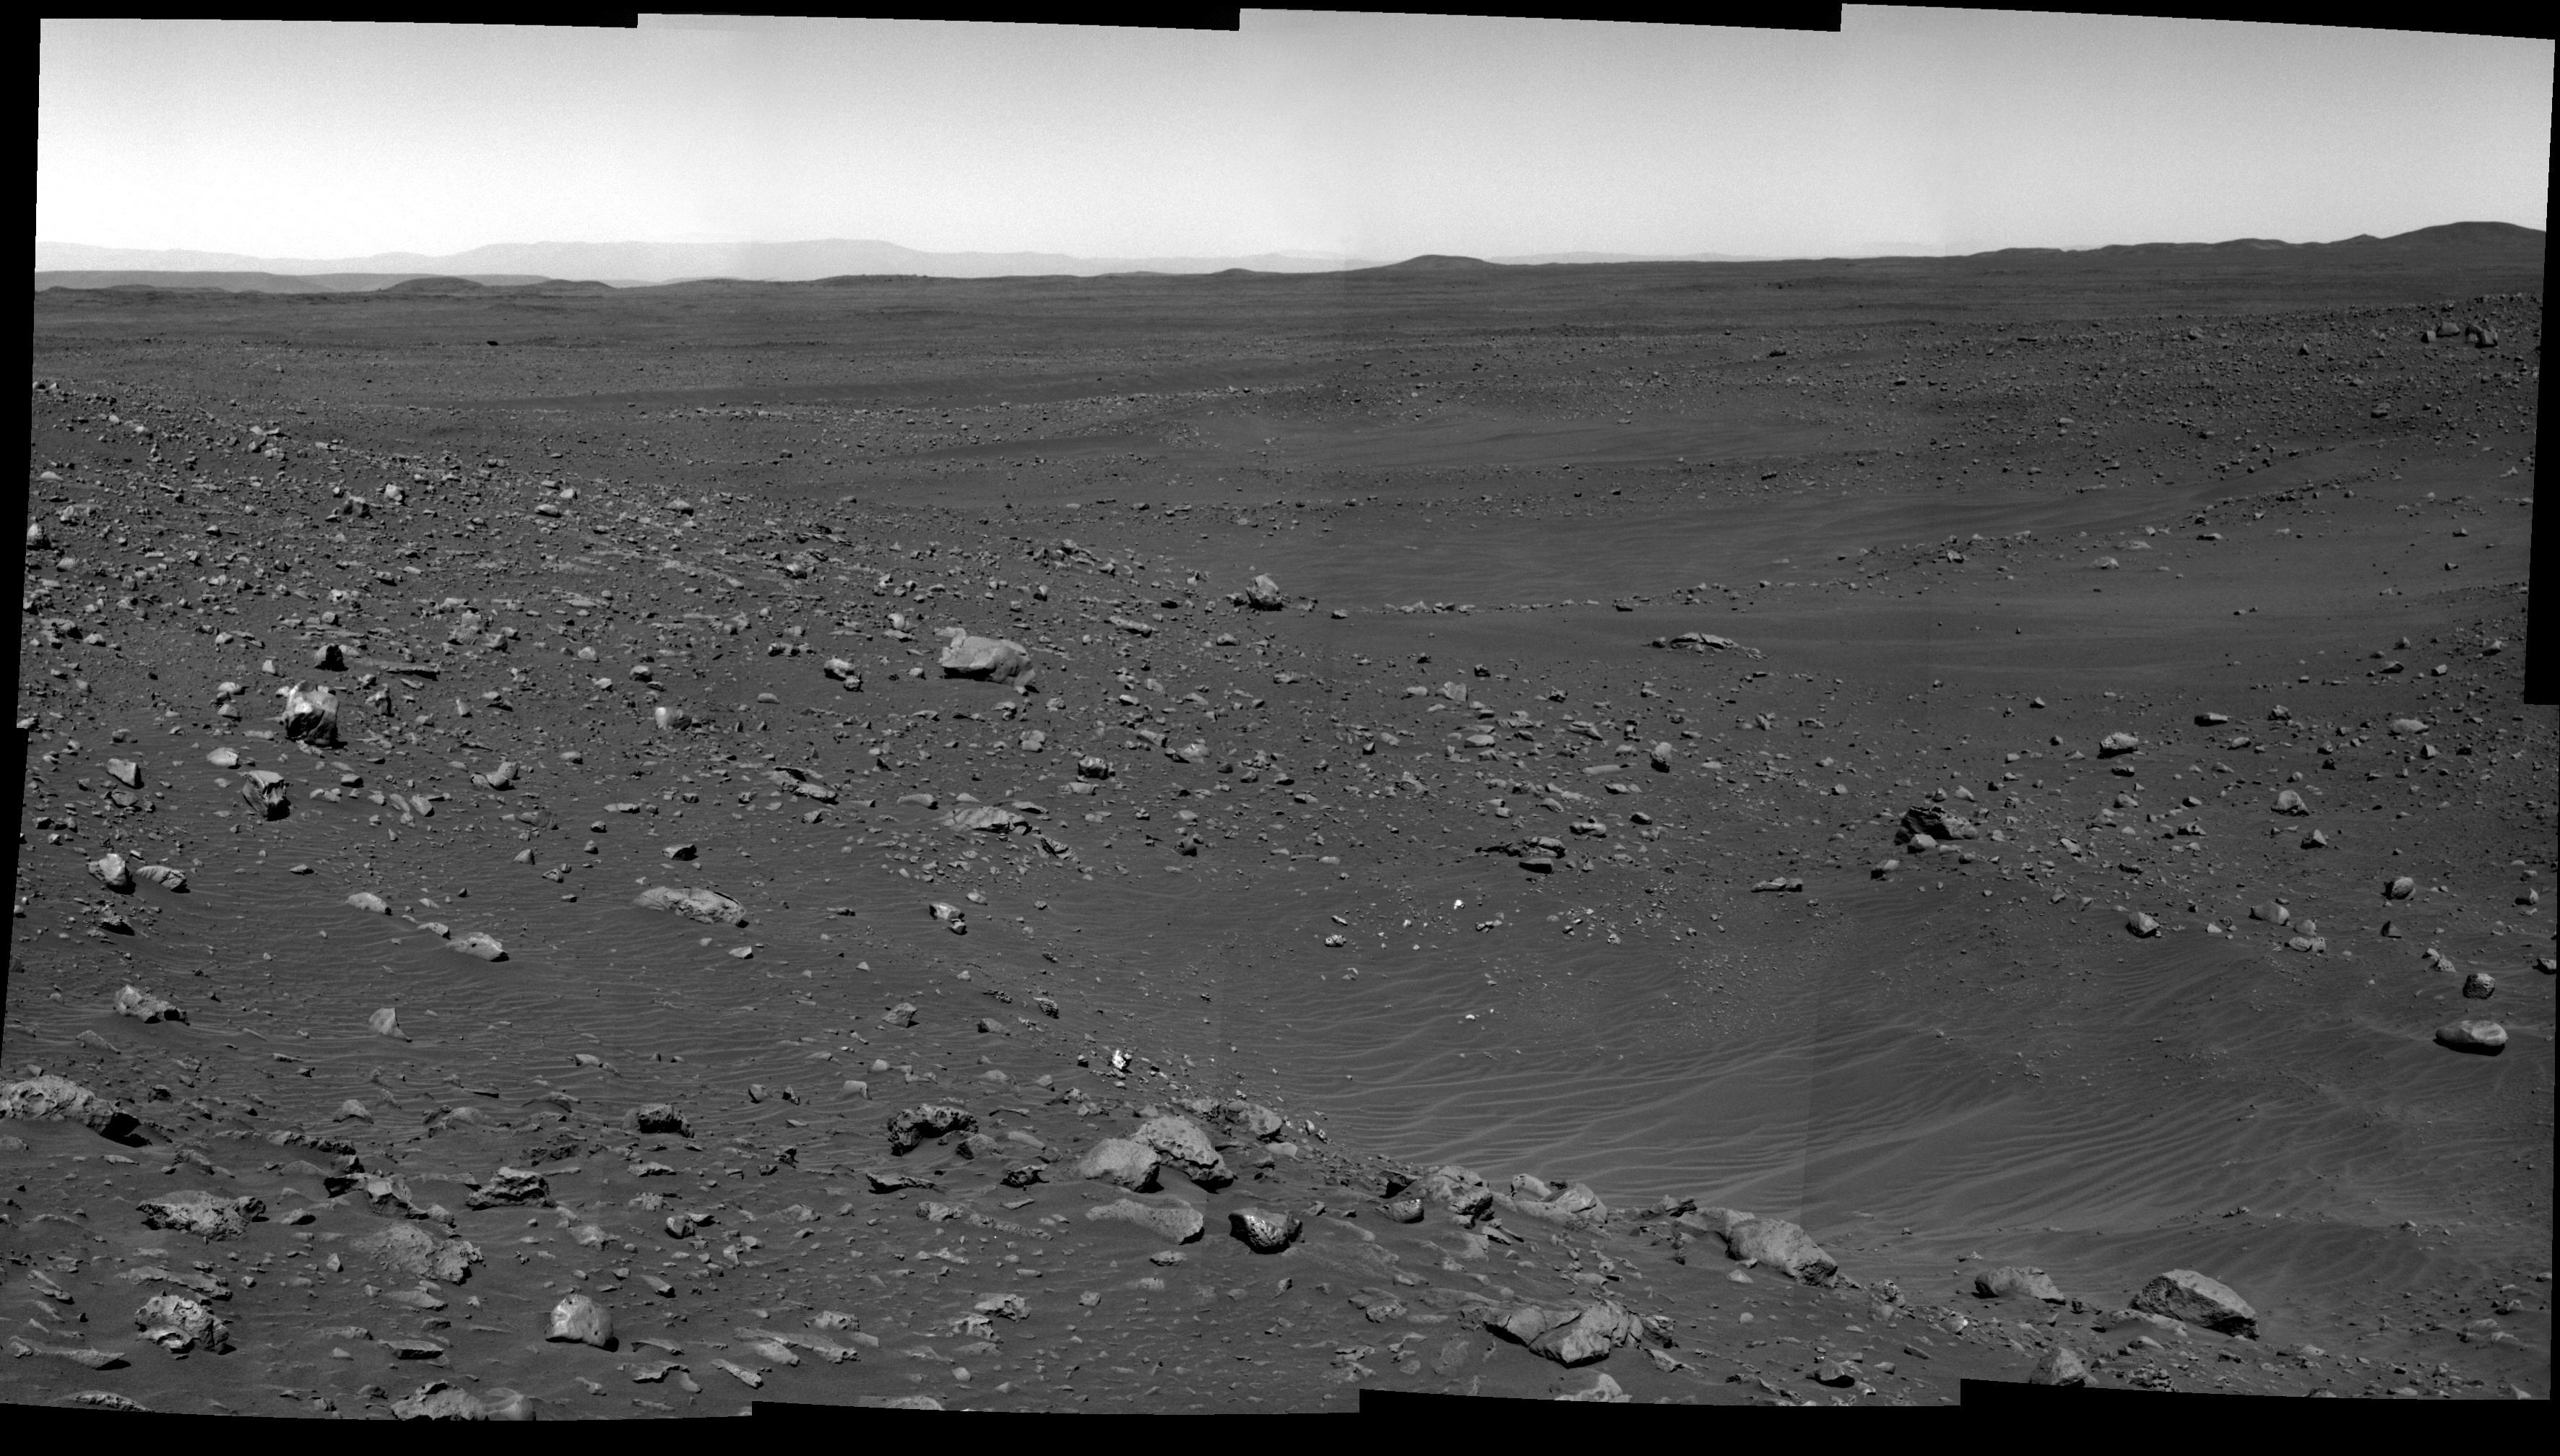

Gusev on the Horizon

NASA’s Mars Exploration Rover Spirit took the images that make up this mosaic with its panoramic camera on sol 161 (June 16, 2004). The view is looking southward and shows the etched terrain that makes up this landscape. The wall of Gusev Crater appears light gray and can be seen rising up against the horizon. This image was taken with the panoramic camera’s blue (750-nanometer) filter. Its contrast was stretched.

Credit: NASA/JPL/Cornell